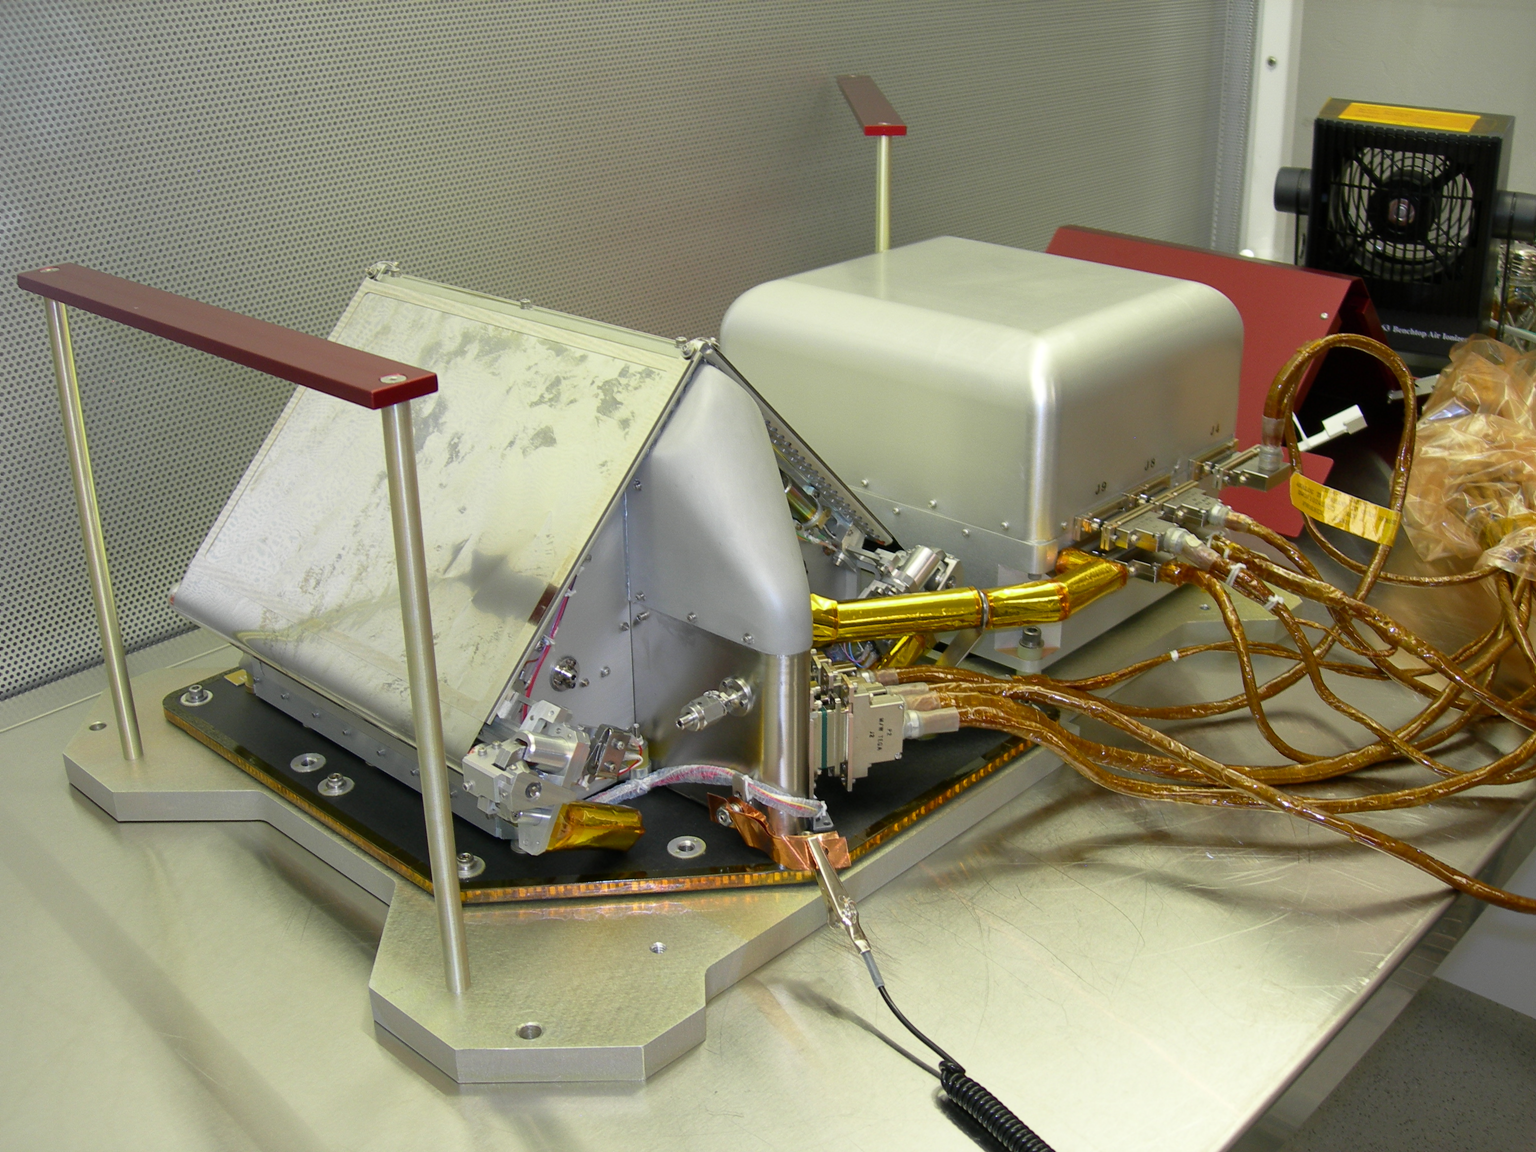

Thermal and Evolved Gas Analyzer for Phoenix Mars Lander

NASA’s Phoenix Mars Lander carries an instrument to heat and sniff samples of Martian soil and ice to analyze some ingredients.

The Thermal and Evolved-Gas Analyzer will study substances that are converted to gases by heating samples delivered to this instrument by the lander’s robotic arm. It provides two types of information. One of its tools, called a differential scanning calorimeter (on the left in this photograph) monitors how much power is required to increase the temperature of the sample at a constant rate. This reveals which temperatures are transition points from solid to liquid and from liquid to gas for ingredients in the sample. The gases that are released, or “evolved” by this heating then go to a mass spectrometer (on the right), a tool that can identify the chemicals.

Photojournal Note: As planned, the Phoenix lander, which landed May 25, 2008 23:53 UTC, ended communications in November 2008, about six months after landing, when its solar panels ceased operating in the dark Martian winter.

Credit: NASA/JPL-Caltech/UA